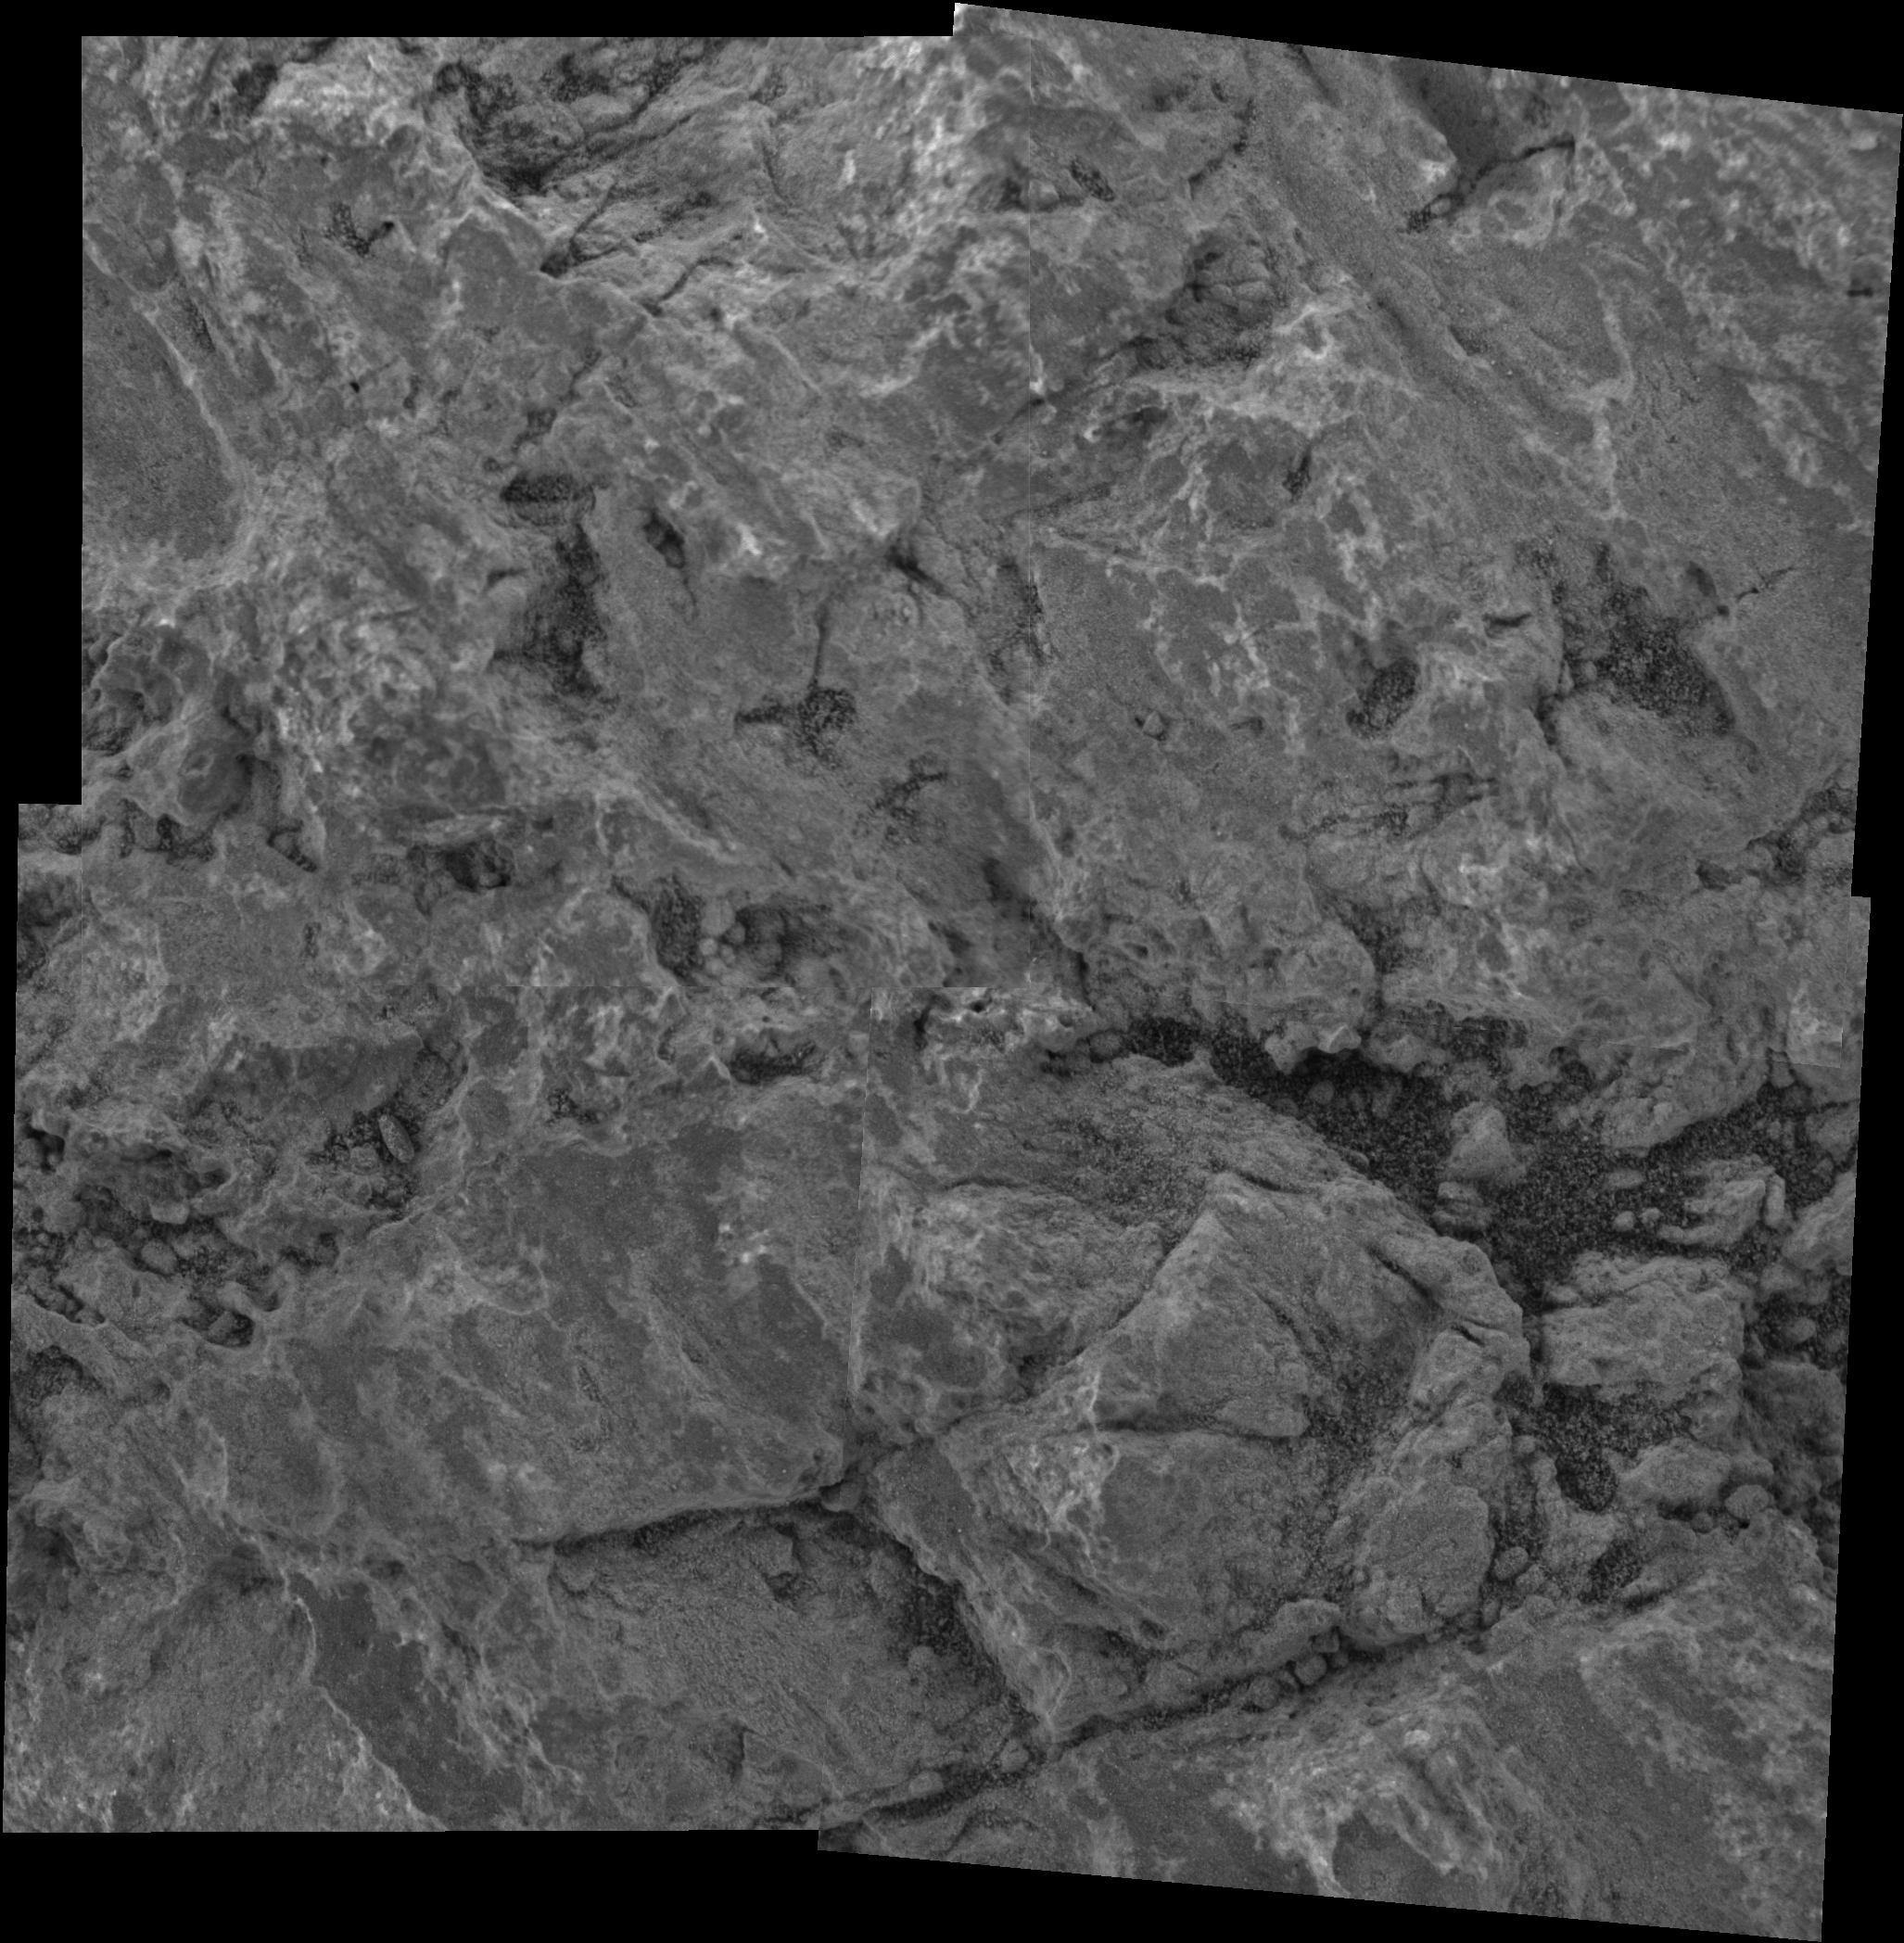

Eye on “Bounce”

This mosaic, created from four images taken by the Mars Exploration Rover Opportunity’s microscopic imager, outlines the target on “Bounce” rock that the rover’s rock abrasion tool will abrade on sol 66.

This 6-centimeter-square (2.4-inch-square) area was chosen by the rock abrasion tool team as the most advantageous area for grinding.

Preliminary results from the rover’s miniature thermal emission spectrometer show that Bounce is rich in hematite. Bounce contains spherules, or “blueberries,” like some rocks in the “Eagle Crater” outcrop. However, Bounce’s spherules appear smaller and may be formed by an entirely different process. The blueberries seen in the outcrop are typically 3 to 4 millimeters (0.12 to 0.16 inch) each. A good example of a cluster of micro-berries can be seen just left of center in this image. Scientists are currently studying all of the rock’s features as well as its chemical content. After next sol’s grinding operation, the team will be able to compare the rock’s exterior and interior chemical compositions.

Credit: NASA/JPL